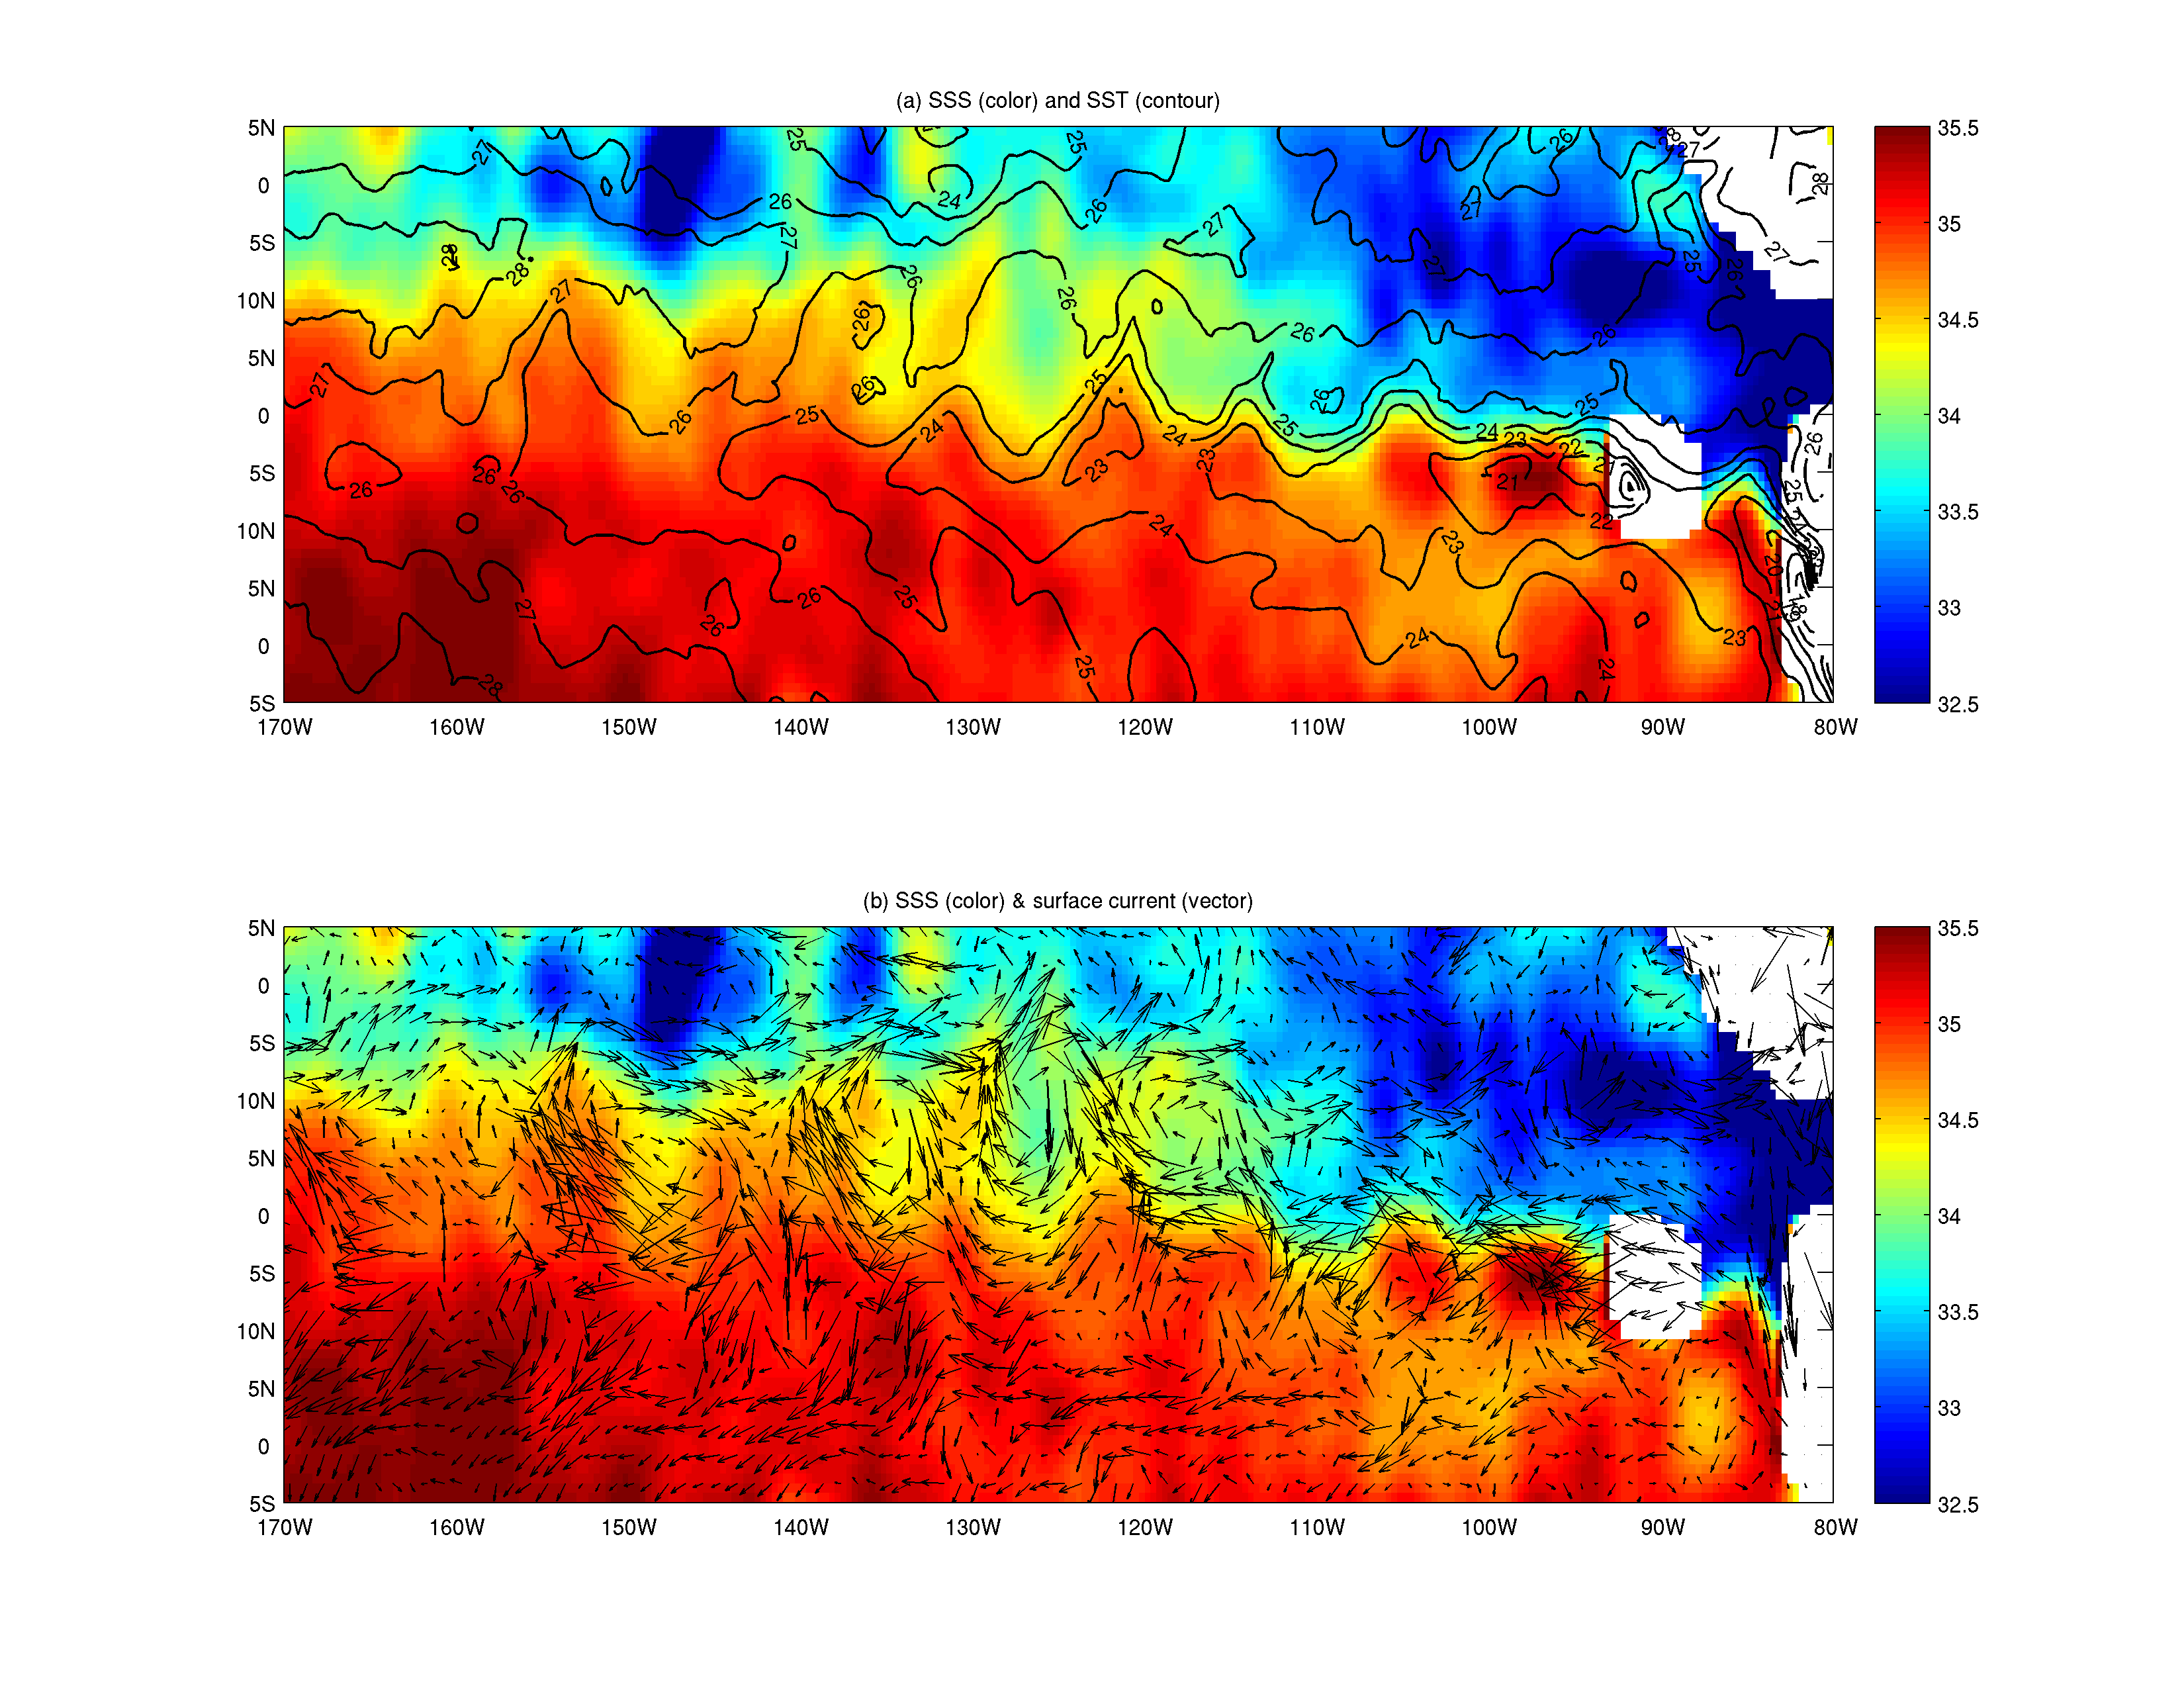

NASA’s Aquarius Maps Ocean Salinity Structure

New research using salinity data from NASA’s Aquarius instrument on the Aquarius/SAC-D observatory has given scientists an unprecedented look at a key factor involved in the formation of an oceanic wave feature in the tropical Pacific and Atlantic Oceans that influences global climate patterns.

Tropical instability waves are westward-traveling waves that form along the interface between areas of cold and warm sea surface temperatures near the equator. Existing studies suggest that these waves can have wavelengths of 1,000-2,000 kilometers and have an average period between waves of about one month. These waves redistribute various properties of seawater within the ocean, including temperature, salinity, nutrients, and carbon. They interact with ocean currents, affect large-scale climate patterns such as El Nino and La Nina, and influence marine ecosystems and the carbon cycle.

Previous observations of tropical instability waves have been limited to satellite observations of sea surface temperature, sea level, ocean surface wind, and ocean surface chlorophyll abundance, as well as sparse direct ocean measurements. Salinity has been found to play an important role in the physics of these waves, and observations of their salinity are important to understanding them and their impacts on climate variability and prediction, and biogeochemistry. However, until now salinity observations of them have been limited to very sparse direct ocean measurements. Aquarius provides an unprecedented opportunity to observe their salinity.

In a study in press in the journal Geophysical Research Letters, a team led by Tong Lee of NASA’s Jet Propulsion Laboratory, Pasadena, Calif., and including scientists from Earth & Space Research in Seattle, Aquarius data were used to reveal the salinity structure associated with tropical instability waves in the Pacific Ocean. The figure shows sea surface salinity (color shading in panels a and b) on December 18, 2011, derived from Aquarius measurements, showing the peaks and valleys of tropical instability waves in the eastern to central equatorial Pacific Ocean. The salinity structure is coherent with those obtained from other satellite derived products such as sea surface temperature (contour lines in panel a) and ocean surface currents (arrows in panel b). The unit for the sea surface salinity (SSS) is parts per thousand (the Practical Salinity Unit or PSU). The unit for sea surface temperature (SST) is degree centigrade.

The team found that Aquarius’ salinity observations showed a clear signature of the waves near the equator in the Pacific Ocean where large contrasts in salinity occur between the saltier waters of the South Pacific and fresher waters of the North Pacific. The Aquarius data reveal that the waves move much faster at the equator than they do away from the equator, a feature that had not previously been well documented.

Aquarius observations show that near the equator, the waves have a dominant period of approximately 17 days. Aquarius’ ability to reveal oceanic features on such short timescales was unexpected, as the mission was designed to study salinity changes on time scales of a month and longer. Salinity variability associated with tropical instability waves is larger near the equator, while sea surface temperature and sea level variability associated with the waves is larger a few degrees away from the equator. Salinity observations from Aquarius can therefore fill an important gap in studying tropical instability waves by providing measurements that are complementary to other satellite observations and direct ocean measurements.

Aquarius was built by JPL and NASA’s Goddard Space Flight Center in Greenbelt, Md. JPL managed Aquarius through its commissioning phase and is archiving mission data. Goddard manages Aquarius mission operations and processes science data. CONAE provided the SAC-D spacecraft, an optical camera, a thermal camera with Canada, a microwave radiometer, other sensors and the mission operations center. France and Italy also contributed instruments.

For more information about Aquarius/SAC-D, visit http://www.nasa.gov/aquarius and http://www.conae.gov.ar/eng/principal.html.

Reference:
Lee, T.; G. Lagerloef; M. Gierach; H.-Y. Kao; S. Yueh; and K. Dohan, 2012: “Aquarius reveals salinity structure of tropical instability waves,” Geophysical Research Letters, in press.

Credit: NASA/JPL-Caltech/GSFC